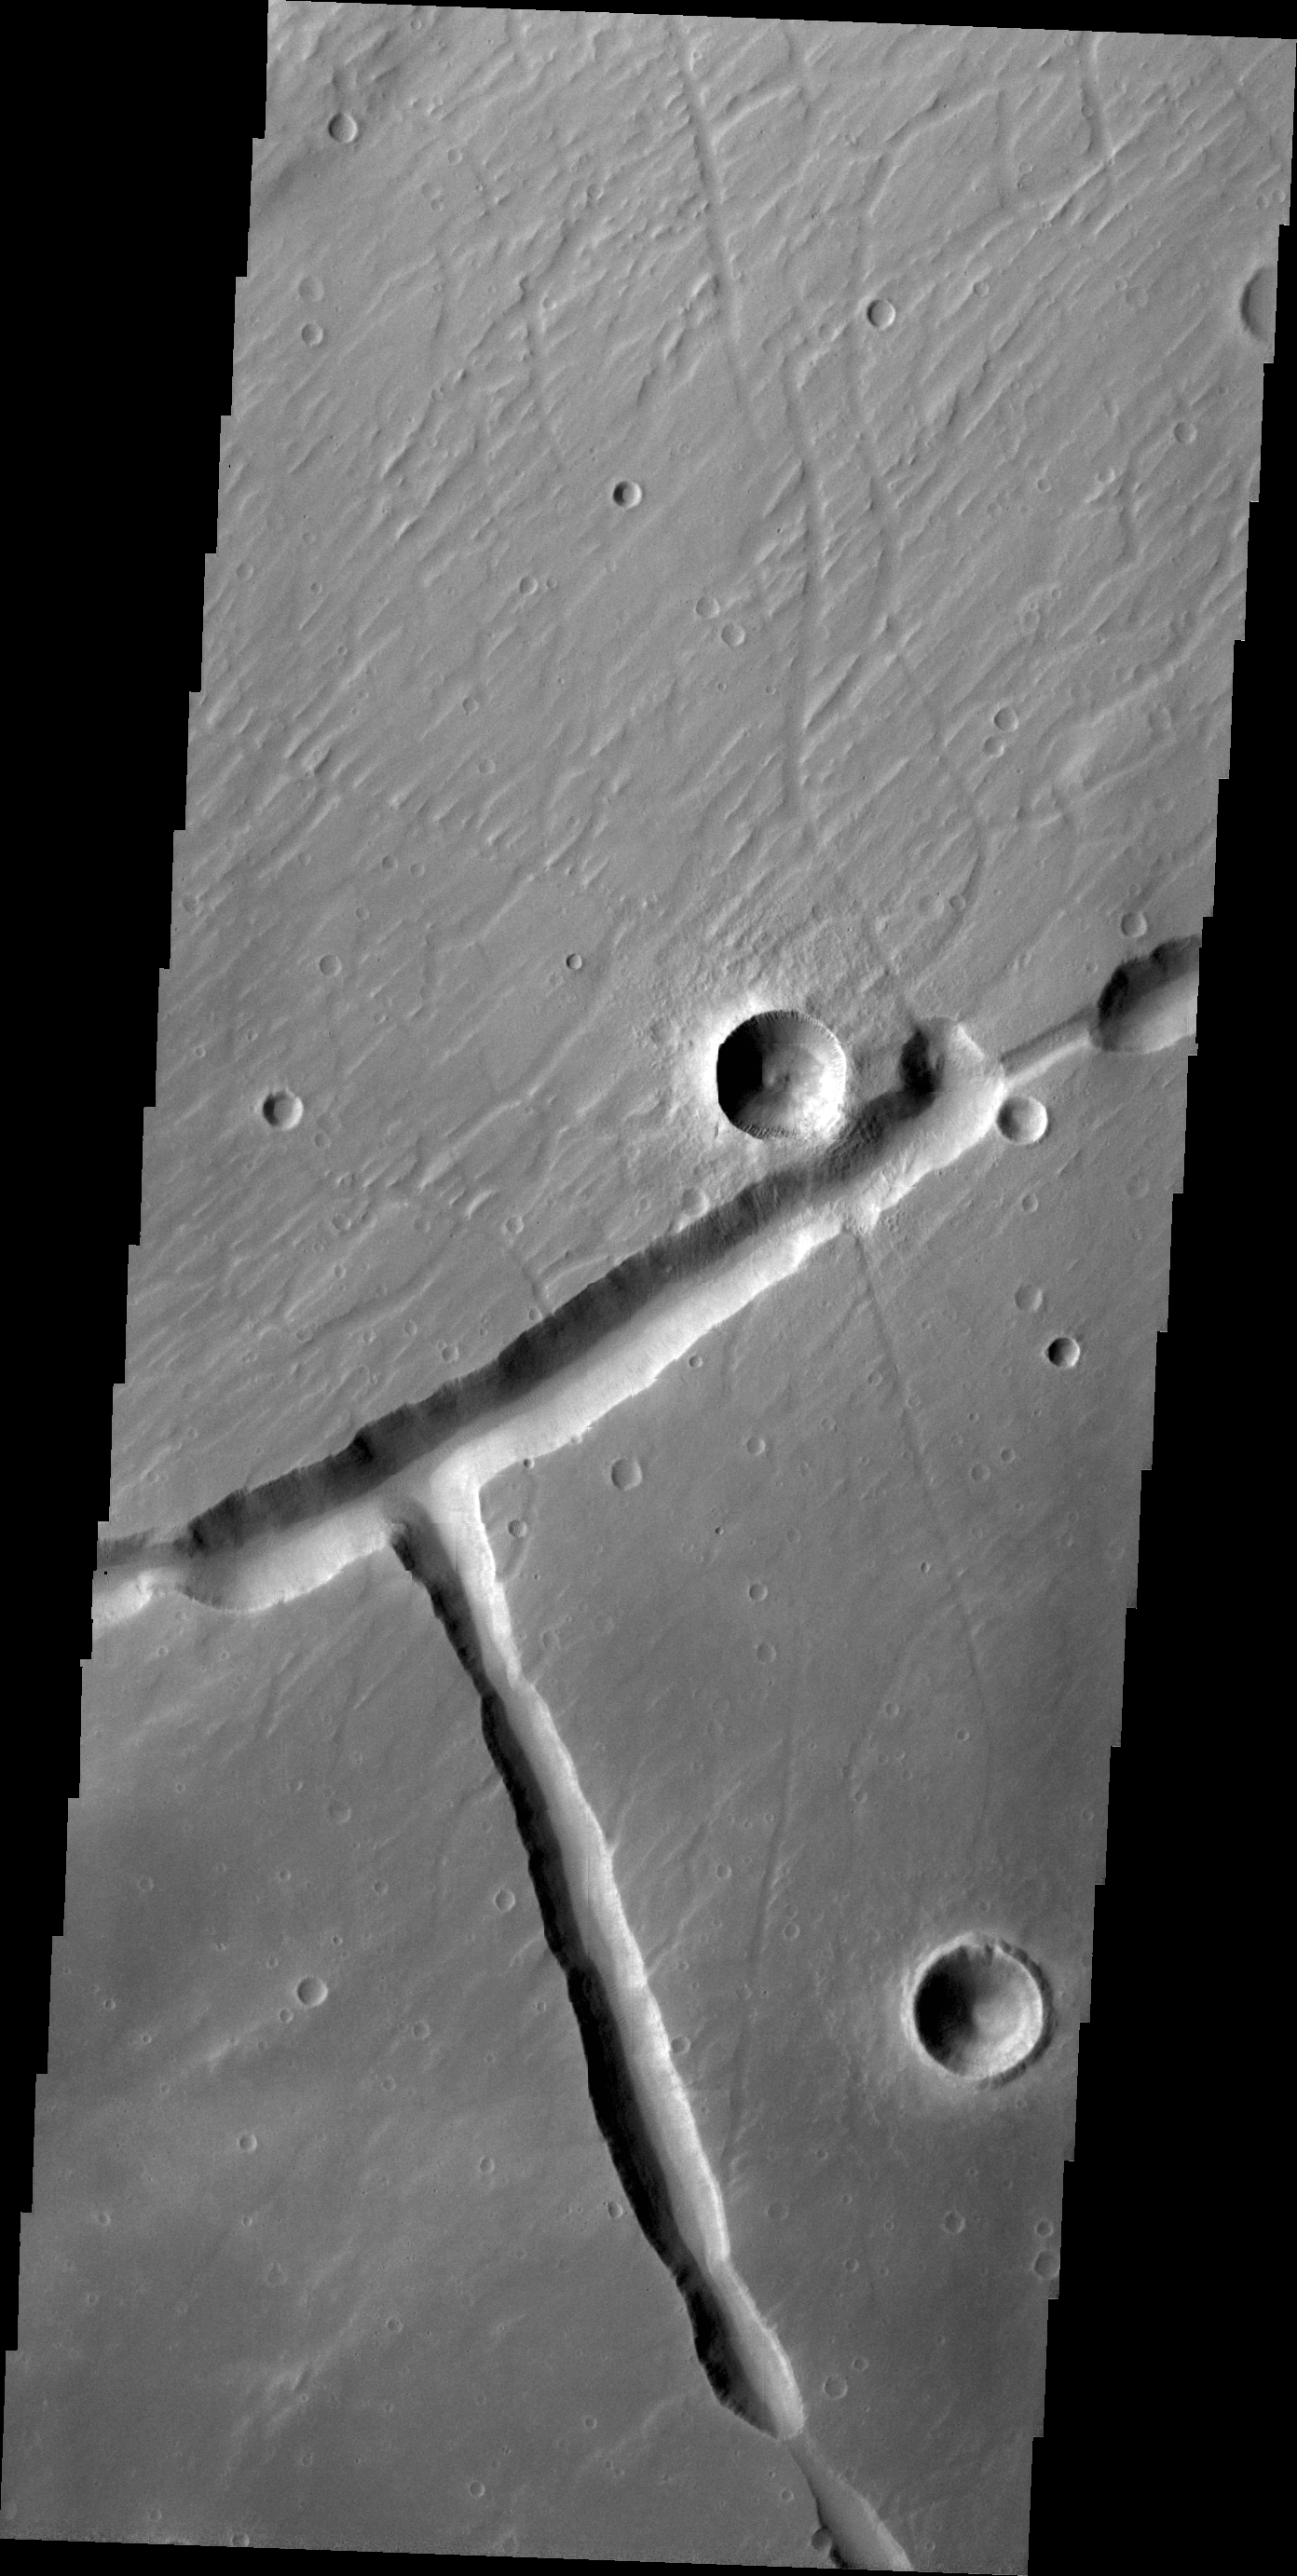

Right Angle

Right angles are not common in nature. They are almost always formed by tectonic forces. This right angle on Mars is part of Sacra Fossae.

Credit: NASA/JPL/ASU